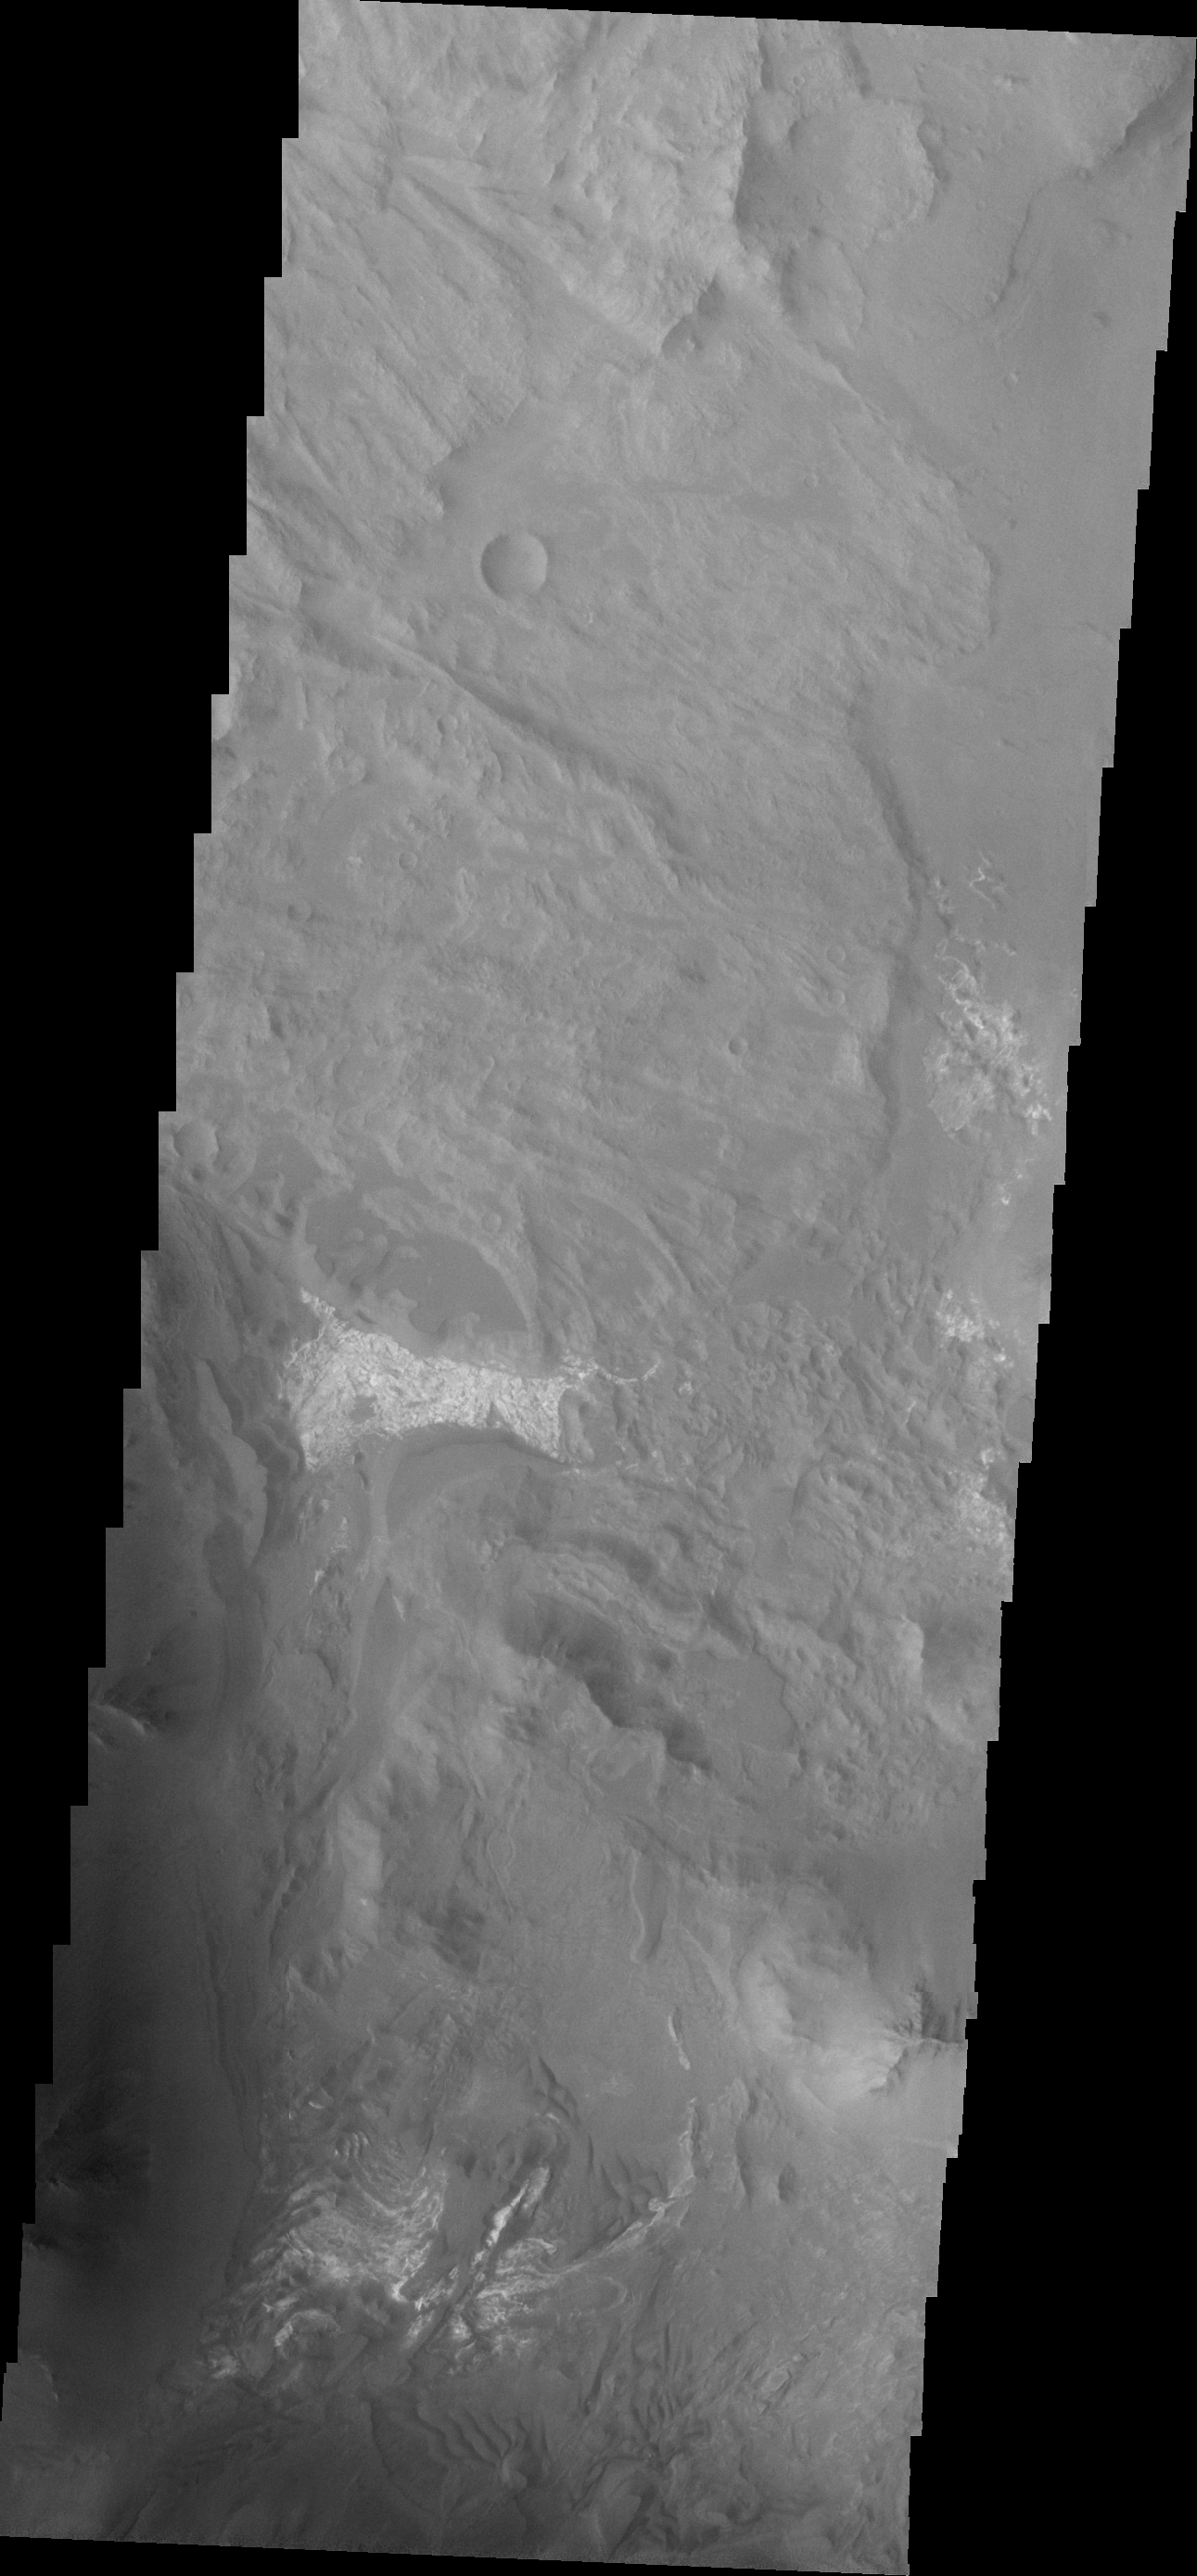

Investigating Mars: Coprates Chasma

Coprates Chasma is one of the numerous canyons that make up Valles Marineris. The chasma stretches for 960 km (600 miles) from Melas Chasma to the west and Capri Chasma to the east. Landslide deposits, layered materials and sand dunes cover a large portion of the chasma floor. This image is located in eastern Coprates Chasma, just east of the previous image. In this image, the lobate margins of several landslide deposits are easy to identify. This indicates the chaotic surface in yesterday’s image are materials emplaced by landslides. The brighter features at the bottom of the image are layered materials. There are also dunes in the region with the layered deposits.

The Odyssey spacecraft has spent over 15 years in orbit around Mars, circling the planet more than 69000 times. It holds the record for longest working spacecraft at Mars. THEMIS, the IR/VIS camera system, has collected data for the entire mission and provides images covering all seasons and lighting conditions. Over the years many features of interest have received repeated imaging, building up a suite of images covering the entire feature. From the deepest chasma to the tallest volcano, individual dunes inside craters and dune fields that encircle the north pole, channels carved by water and lava, and a variety of other feature, THEMIS has imaged them all. For the next several months the image of the day will focus on the Tharsis volcanoes, the various chasmata of Valles Marineris, and the major dunes fields. We hope you enjoy these images!

Credit: NASA/JPL-Caltech/ASU